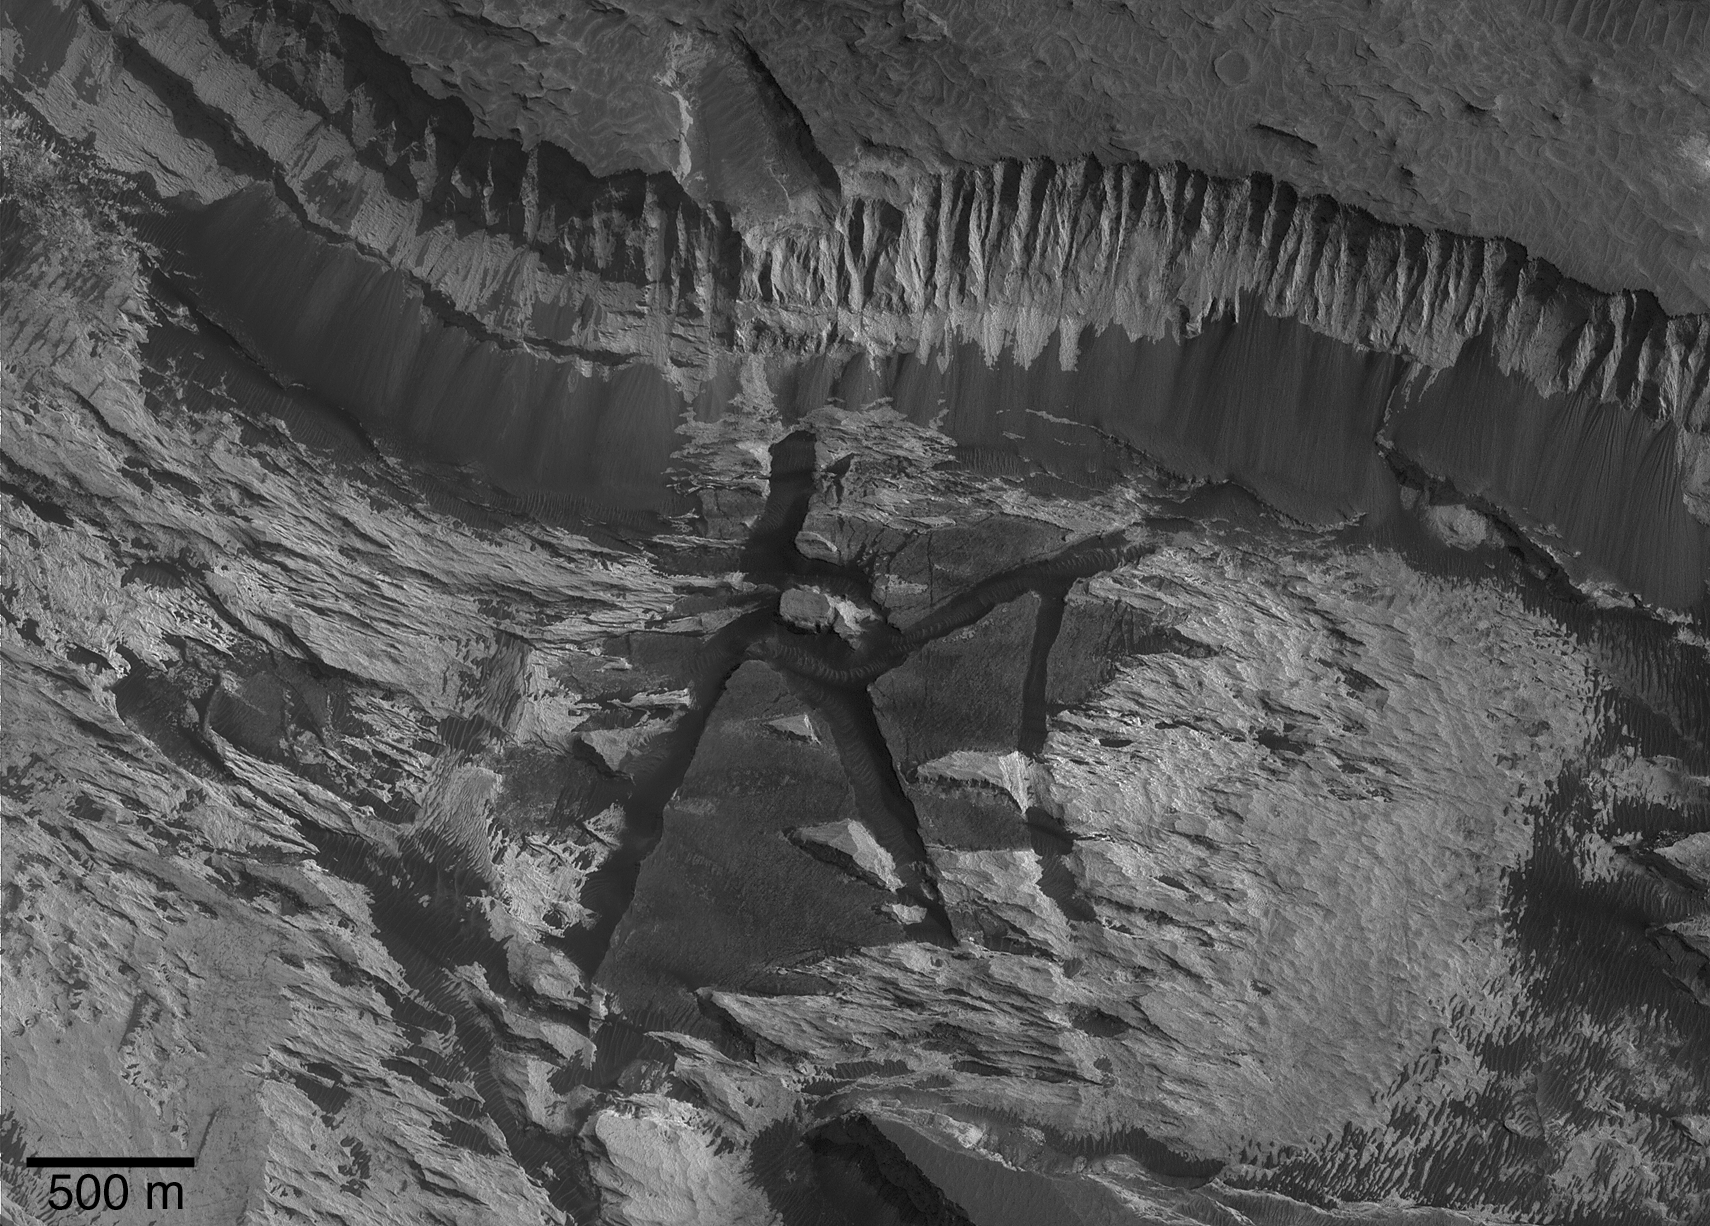

Aram Chaos Complexity

26 May 2005

This picture is a mosaic of two Mars Global Surveyor (MGS) Mars Orbiter Camera (MOC) images of sedimentary rock outcrops in Aram Chaos, near Ares Vallis, Mars. Aram Chaos is an impact crater that was nearly completely filled with material, some of which is light-toned, layered, sedimentary rock. The MGS Thermal Emission Spectrometer team detected crystalline hematite in Aram Chaos, attesting to its potential similarity to some of the rocks in Meridiani Planum, where the Mars Exploration Rover (MER-B), Opportunity, has been operating. During April 2005, an opportunity arose to acquire a MOC narrow angle camera image that would mosaic with a previous picture, R11-02268. The figure shown here is a mosaic of that earlier image, obtained in November 2003, and the newer picture, from April 2005. Sunlight illuminates the scene from the right, and north is toward the bottom. A steep slope is seen near the top of the image. It formed in light-toned sedimentary rock, and it has shed debris to form a suite of darker-toned talus deposits. These deposits are the products of dry mass movement; the darker tone of the debris might be an indication that the material is less weathered or coarse-grained. Evident below the scarp are several light-toned yardangs, sculpted by wind. Erosion of the yardang-forming material, interpreted to be sedimentary rock, has revealed dark-toned blocks, separated by troughs. The blocks pre-date the deposition of the yardang-forming material. The presence of these broken-up blocks suggests that a chaotic terrain pattern formed in Aram Chaos long ago, before subsequent deposition of material that later became the light-toned, sedimentary rock. The geologic history recorded in Aram Chaos is no less complex than has been observed by MOC in other large craters, such as Gale.

Credit: NASA/JPL/Malin Space Science Systems